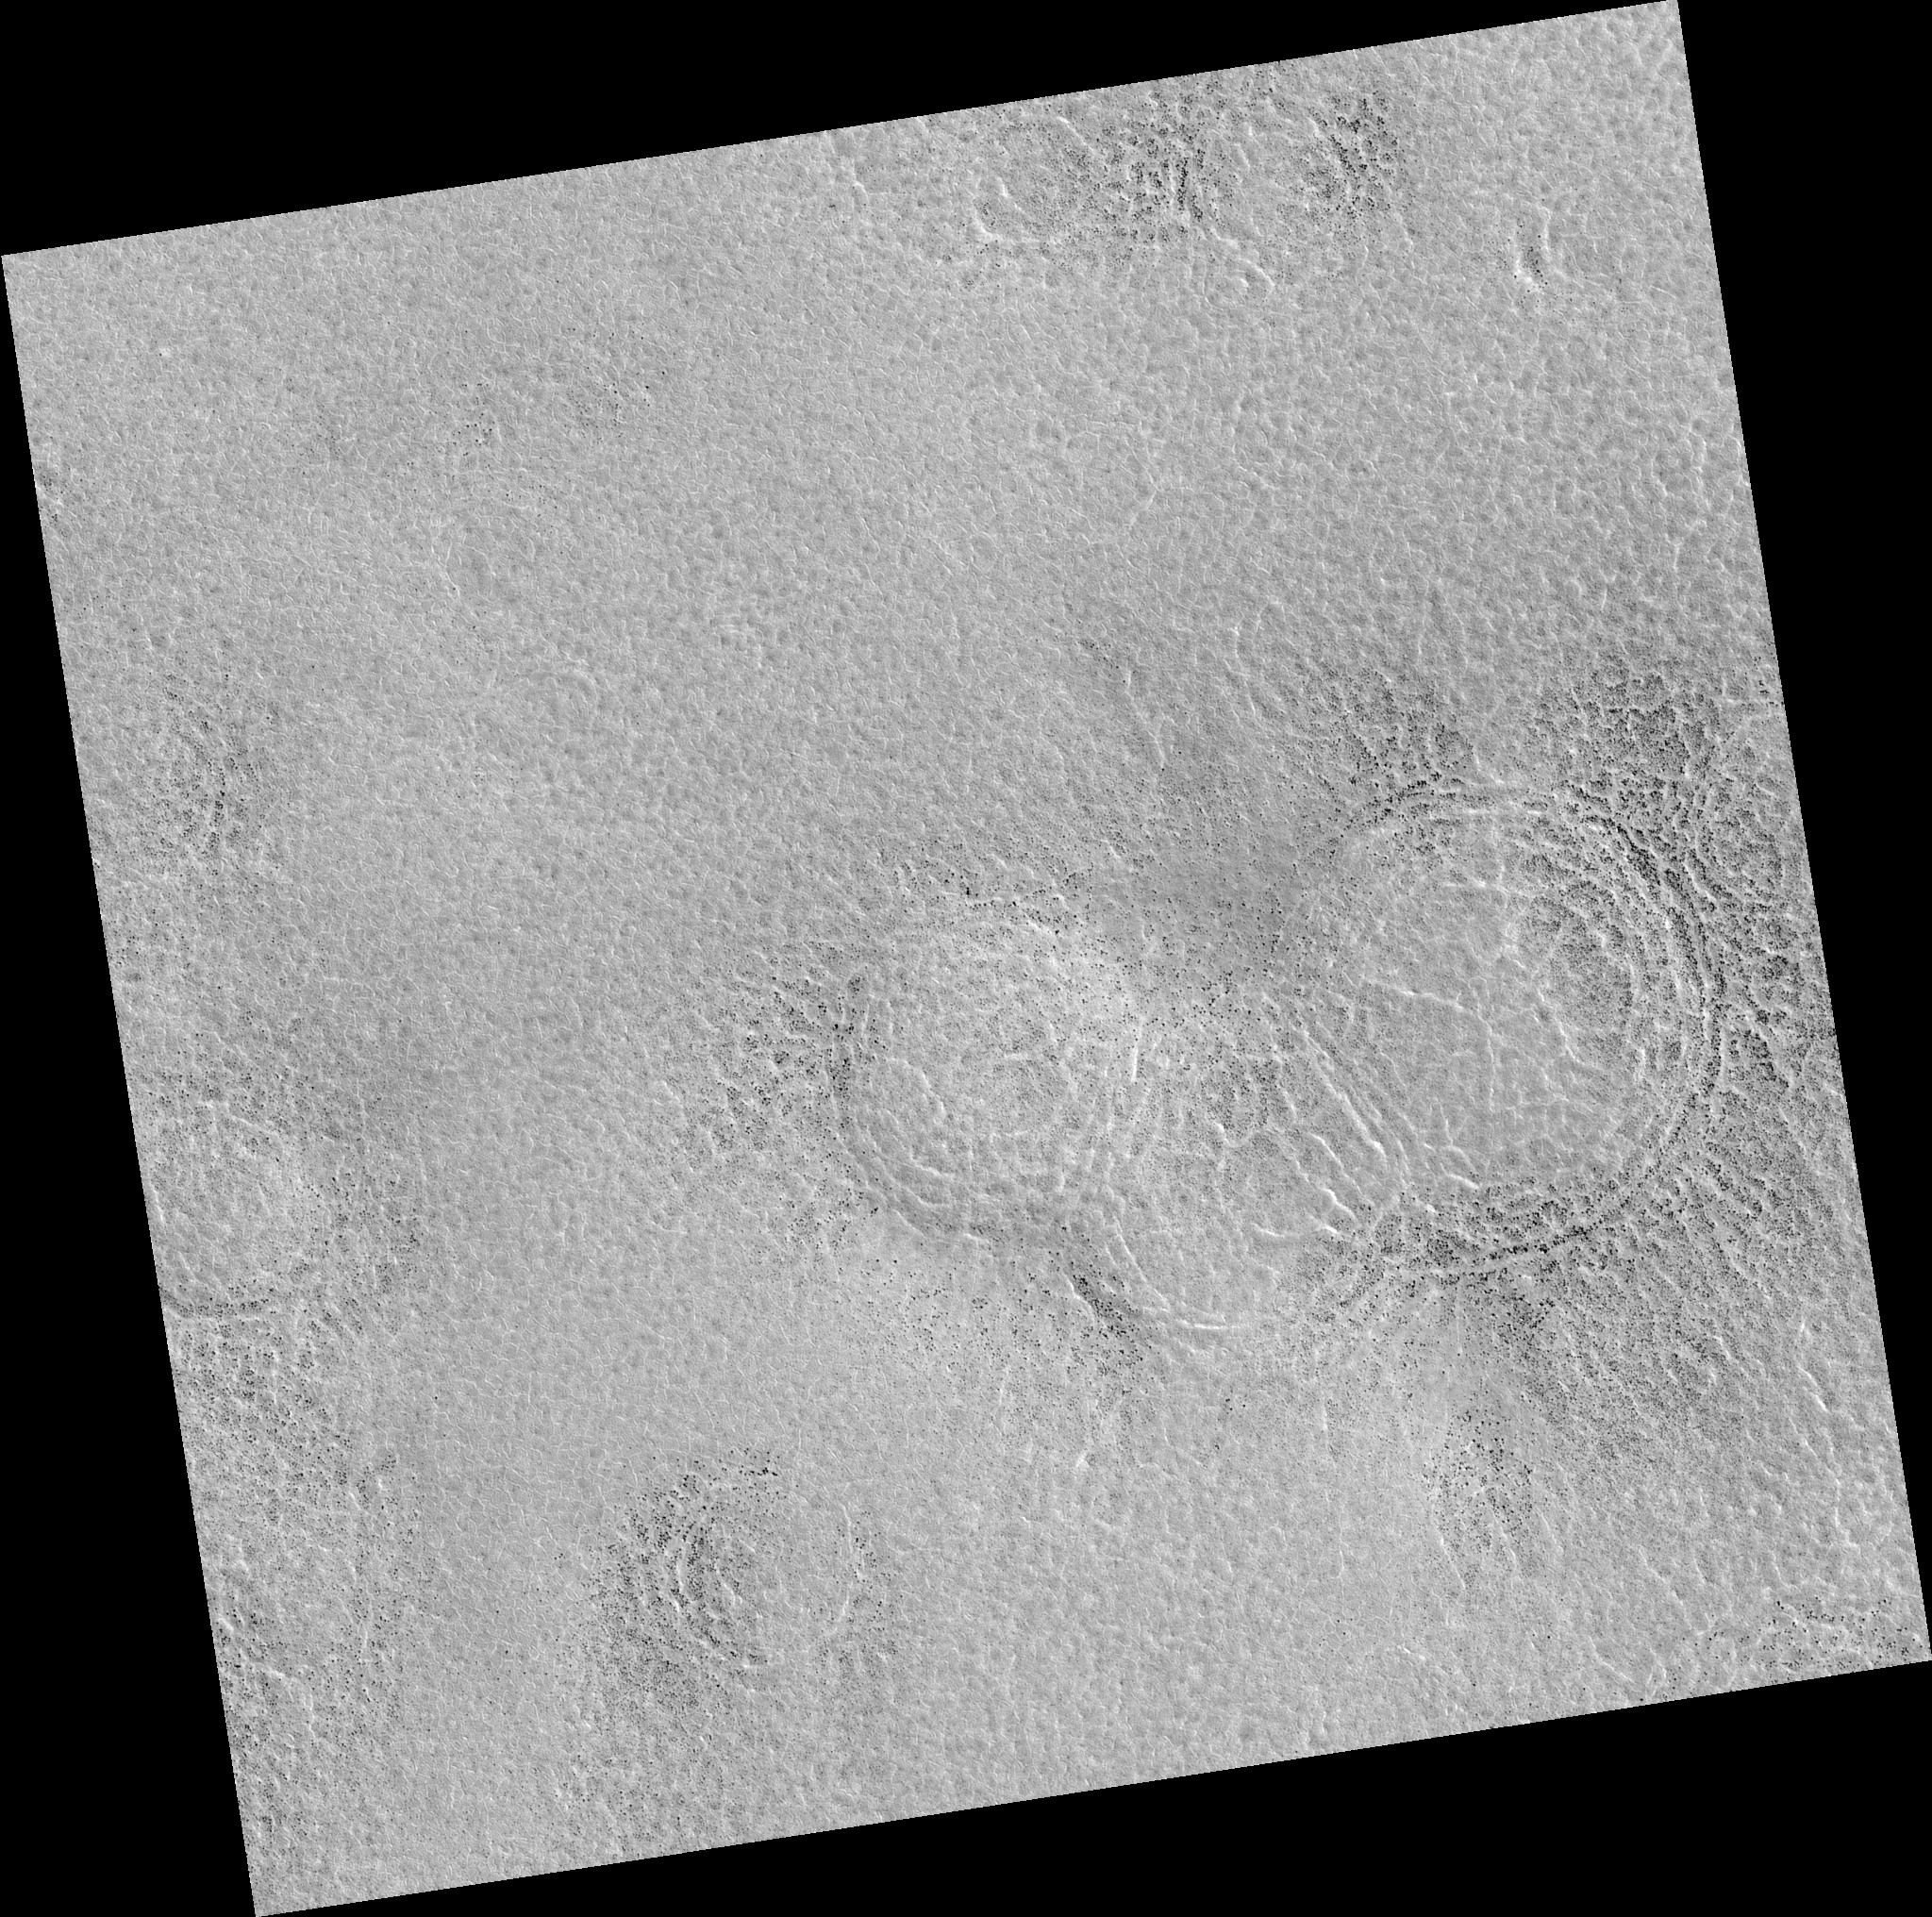

Northern Plains

Image PSP_001413_2495 was taken by the High Resolution Imaging Science Experiment (HiRISE) camera onboard the Mars Reconnaissance Orbiter spacecraft on November 14, 2006. The complete image is centered at 69.3 degrees latitude, 10.8 degrees East longitude. The range to the target site was 314.2 km (196.4 miles). At this distance the image scale is 31.4 cm/pixel (with 1 x 1 binning) so objects ~94 cm across are resolved. The image shown here has been map-projected to 25 cm/pixel. The image was taken at a local Mars time of 3:04 PM and the scene is illuminated from the west with a solar incidence angle of 59 degrees, thus the sun was about 31 degrees above the horizon. At a solar longitude of 135.3 degrees, the season on Mars is Northern Summer.

NASA’s Jet Propulsion Laboratory, a division of the California Institute of Technology in Pasadena, manages the Mars Reconnaissance Orbiter for NASA’s Science Mission Directorate, Washington. Lockheed Martin Space Systems, Denver, is the prime contractor for the project and built the spacecraft. The High Resolution Imaging Science Experiment is operated by the University of Arizona, Tucson, and the instrument was built by Ball Aerospace and Technology Corp., Boulder, Colo.

Credit: NASA/JPL/Univ. of Arizona